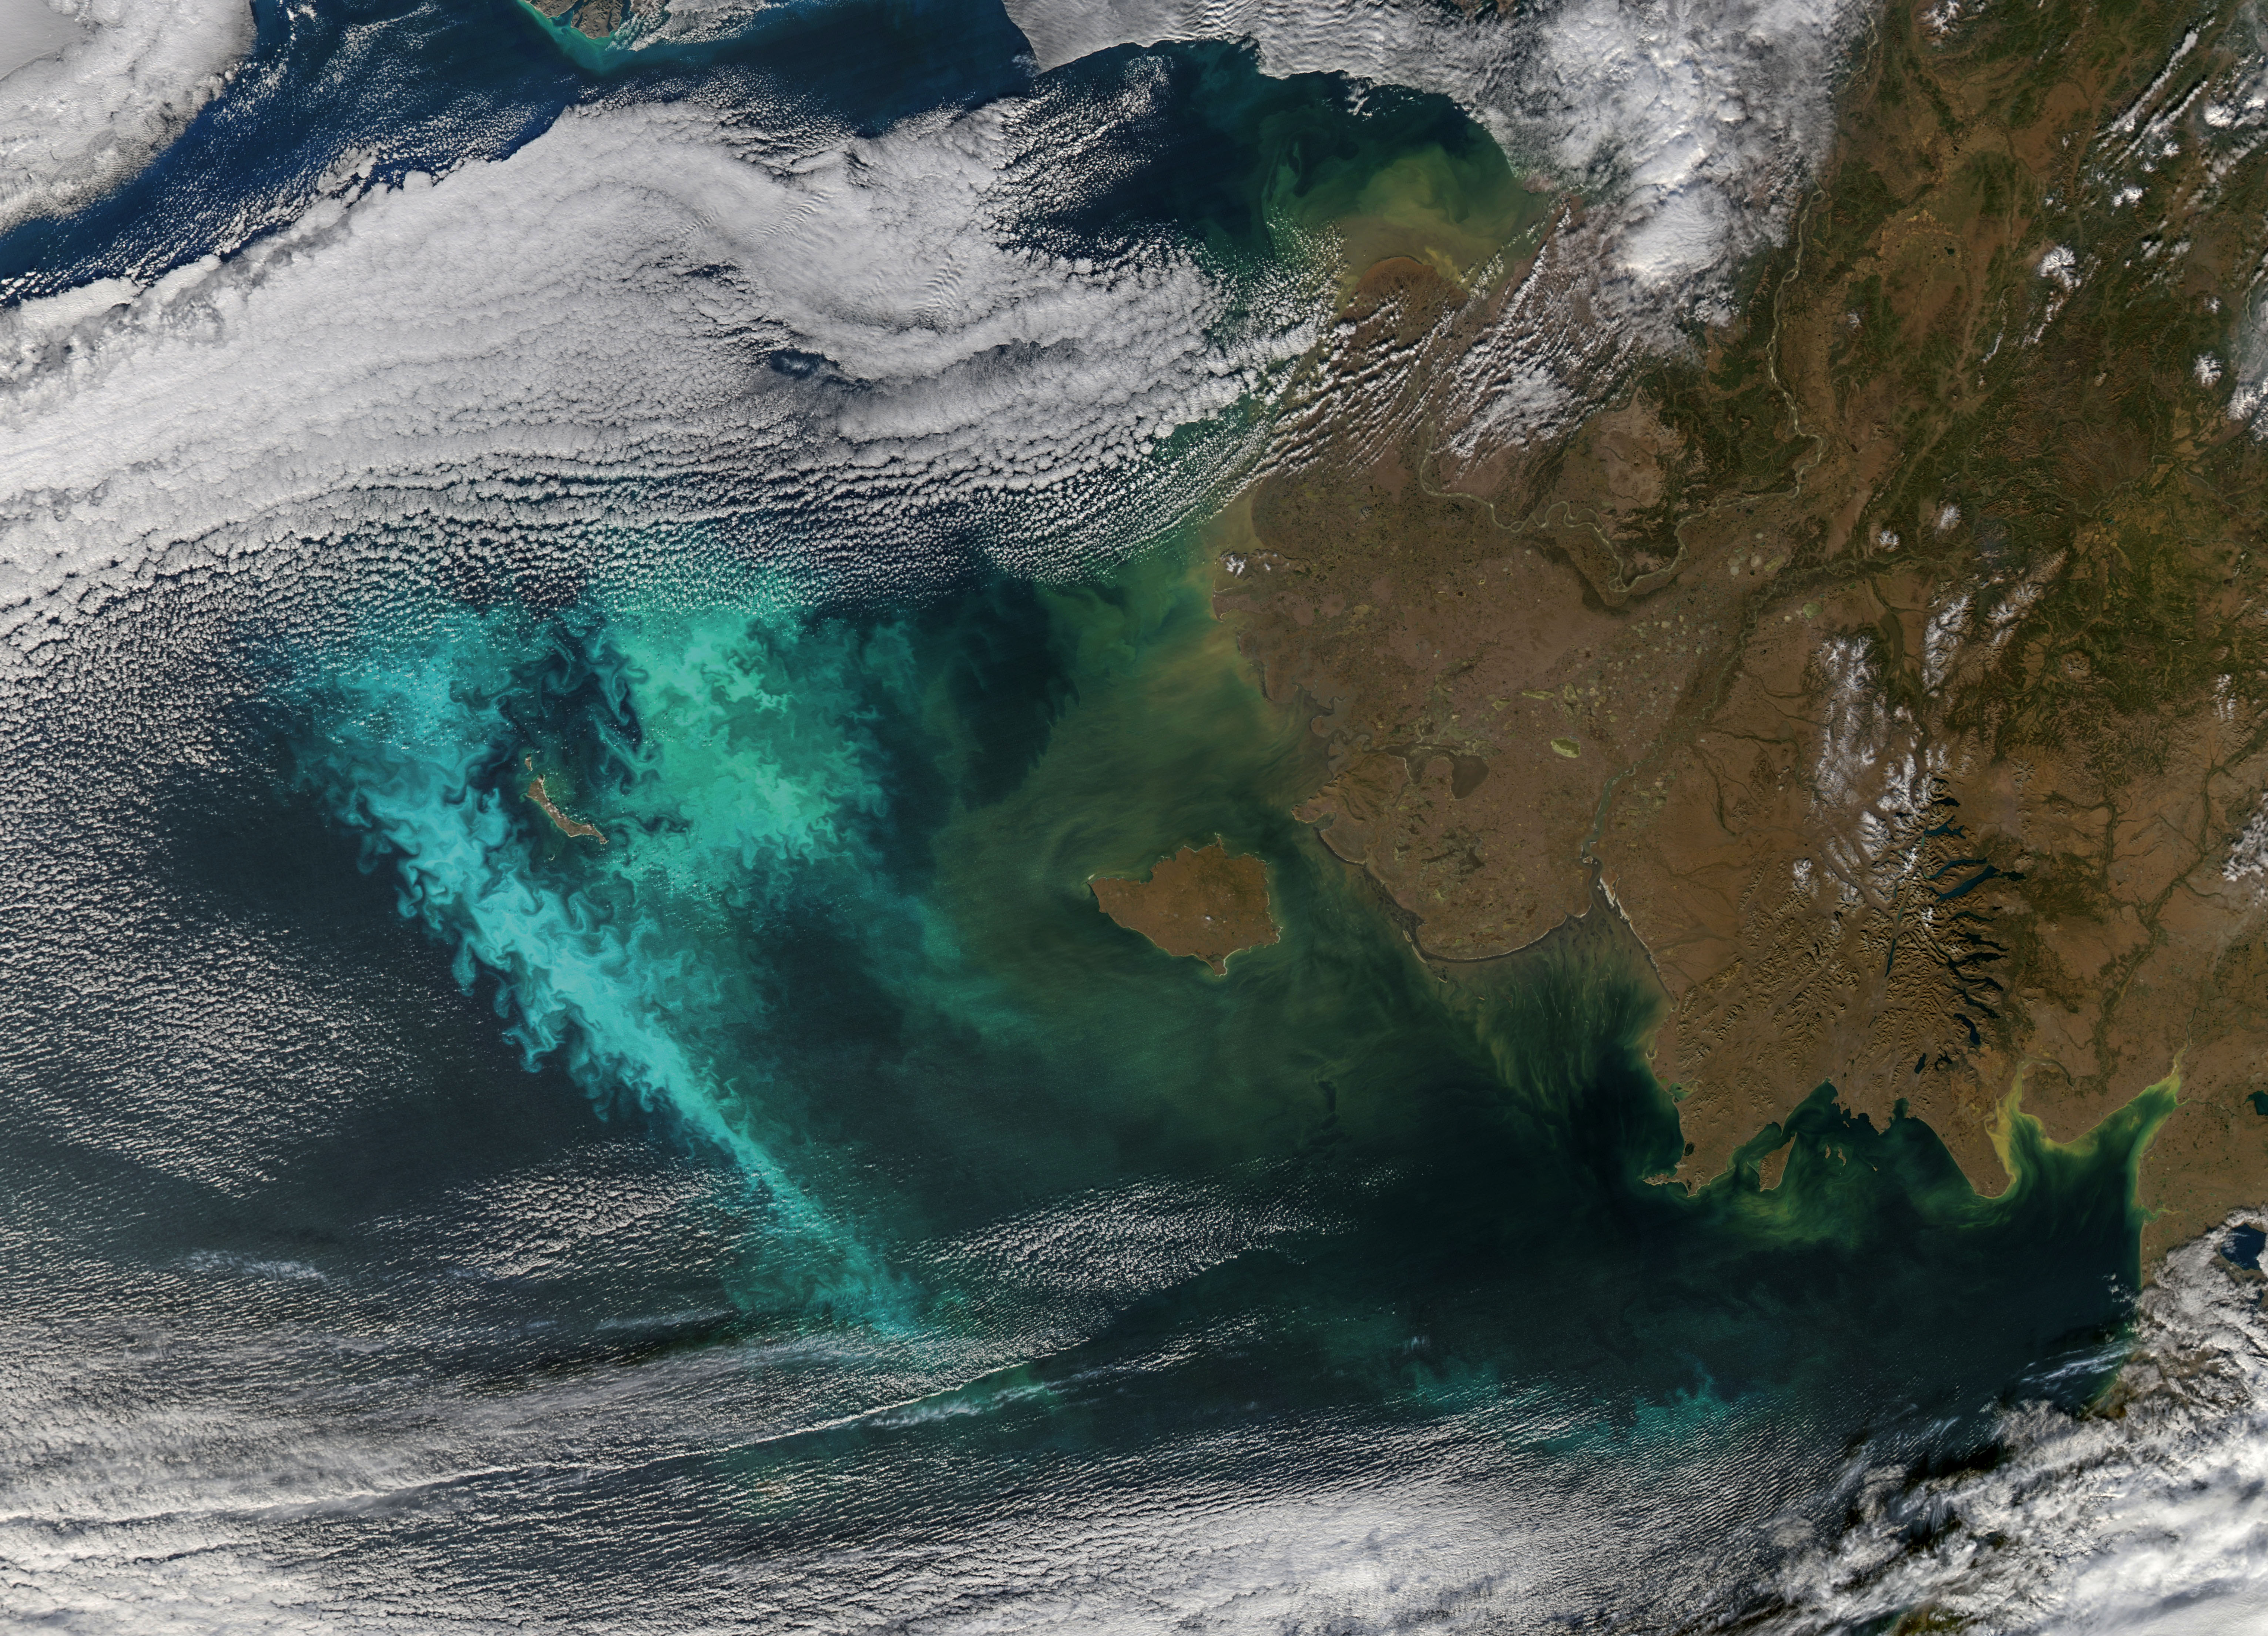

The Turbulent Bering Sea [full frame]

Large blooms of phytoplankton (likely coccolithophores) surrounded the 51-kilometer-long St. Matthew Island in the Bering Sea on October 8, 2014 when the above Aqua-MODIS image was collected. The swirls and eddies of color give some indication of the turbulent nature of these waters. The reflective blooms have been visible from orbit for a few months now.

Credit: NASA/Goddard/Aqua/MODIS